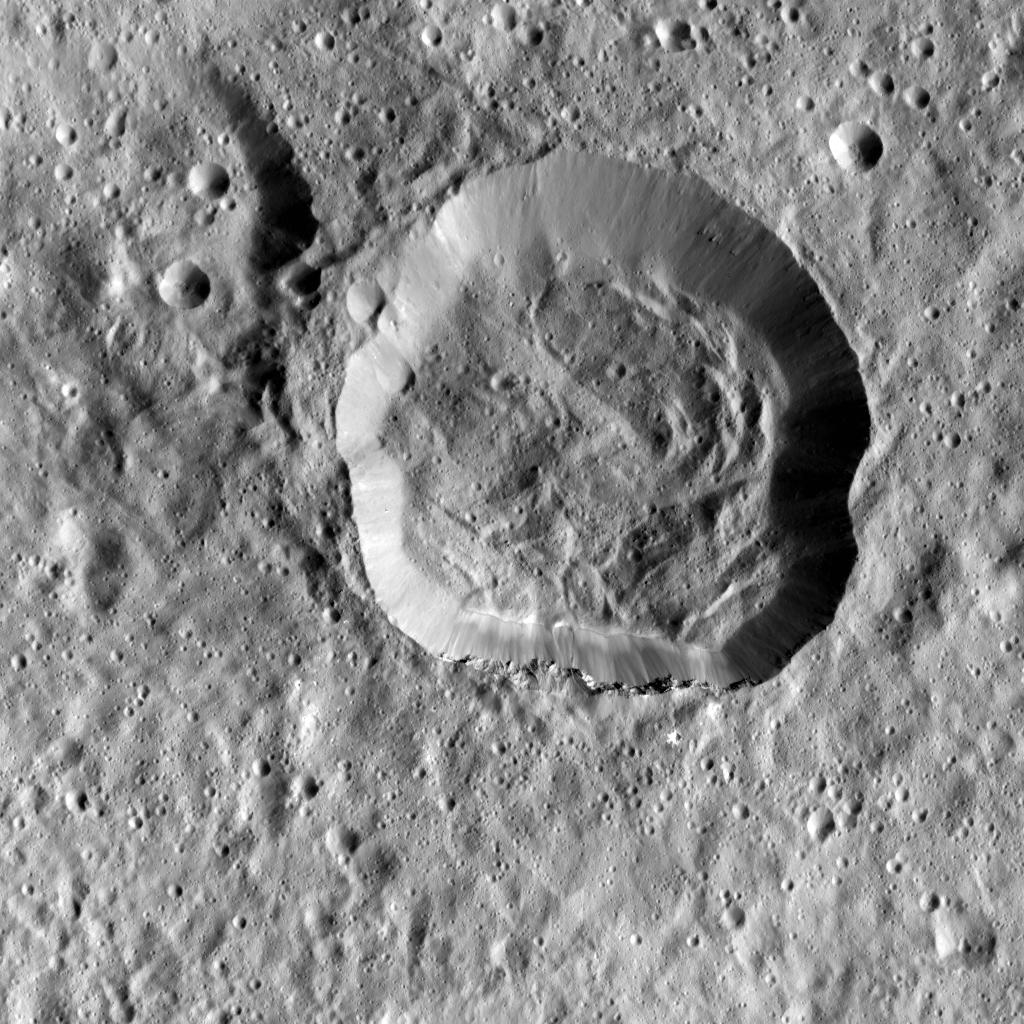

Emesh Crater on Ceres

This image taken by NASA’s Dawn spacecraft shows Emesh, a crater on Ceres. Emesh, named after the Sumerian god of vegetation and agriculture, is 12 miles (20 kilometers) wide. Located at the edge of the Vendimia Planitia, the floor of this crater is asymmetrical with terraces distributed along the eastern rim.

Additionally, this image shows many subtle linear features that are likely the surface expressions of faults. These faults play a big role in shaping Ceres’ craters, leading to non-circular craters such as Emesh. To the left of Emesh in this view, a much older crater of similar size has mostly been erased by impacts and their ejecta.

Dawn took this image on May 11, 2016, from its low-altitude mapping orbit, at a distance of about 240 miles (385 kilometers) above the surface. The center coordinates of this image are 11 degrees north latitude, 158 degrees east longitude.

Dawn’s mission is managed by JPL for NASA’s Science Mission Directorate in Washington. Dawn is a project of the directorate’s Discovery Program, managed by NASA’s Marshall Space Flight Center in Huntsville, Alabama. UCLA is responsible for overall Dawn mission science. Orbital ATK Inc., in Dulles, Virginia, designed and built the spacecraft. The German Aerospace Center, Max Planck Institute for Solar System Research, Italian Space Agency and Italian National Astrophysical Institute are international partners on the mission team.

Credit: NASA/JPL-Caltech/UCLA/MPS/DLR/IDA